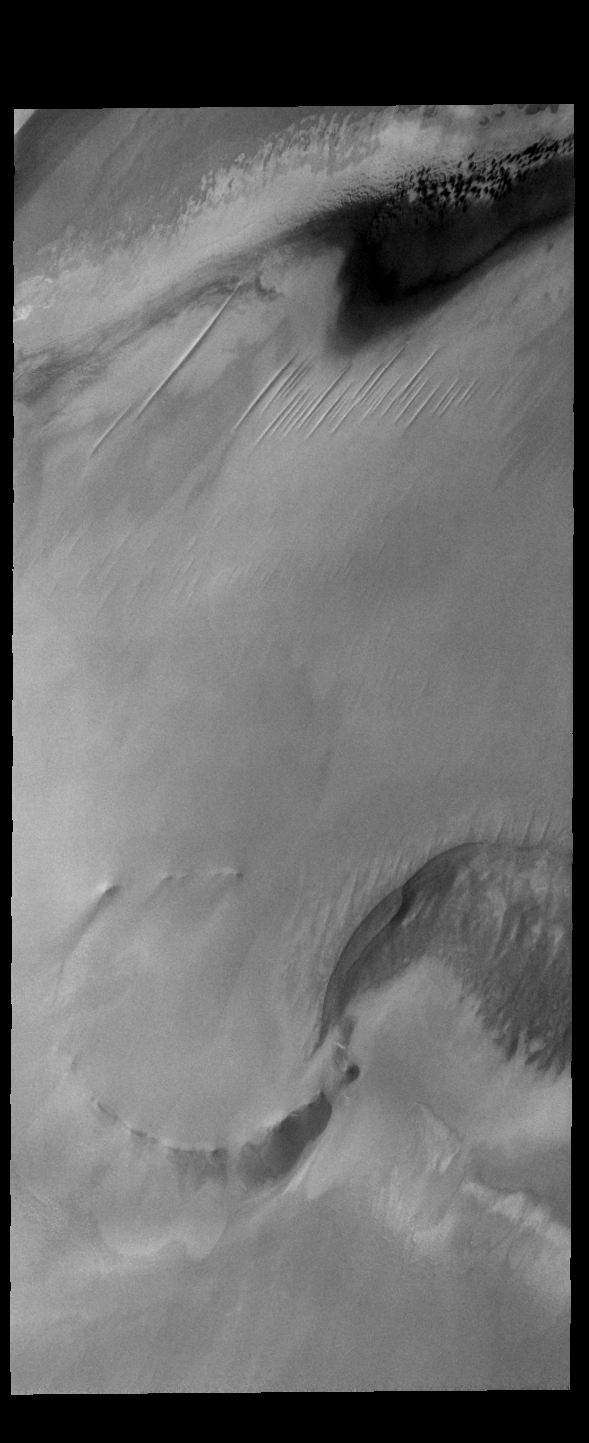

North Polar Cap

This VIS image shows part of the north polar cap. This image is along the cap margin. The buried remnants of an impact crater are visible in the bottom half of the frame.

Credit: NASA/JPL-Caltech/ASU